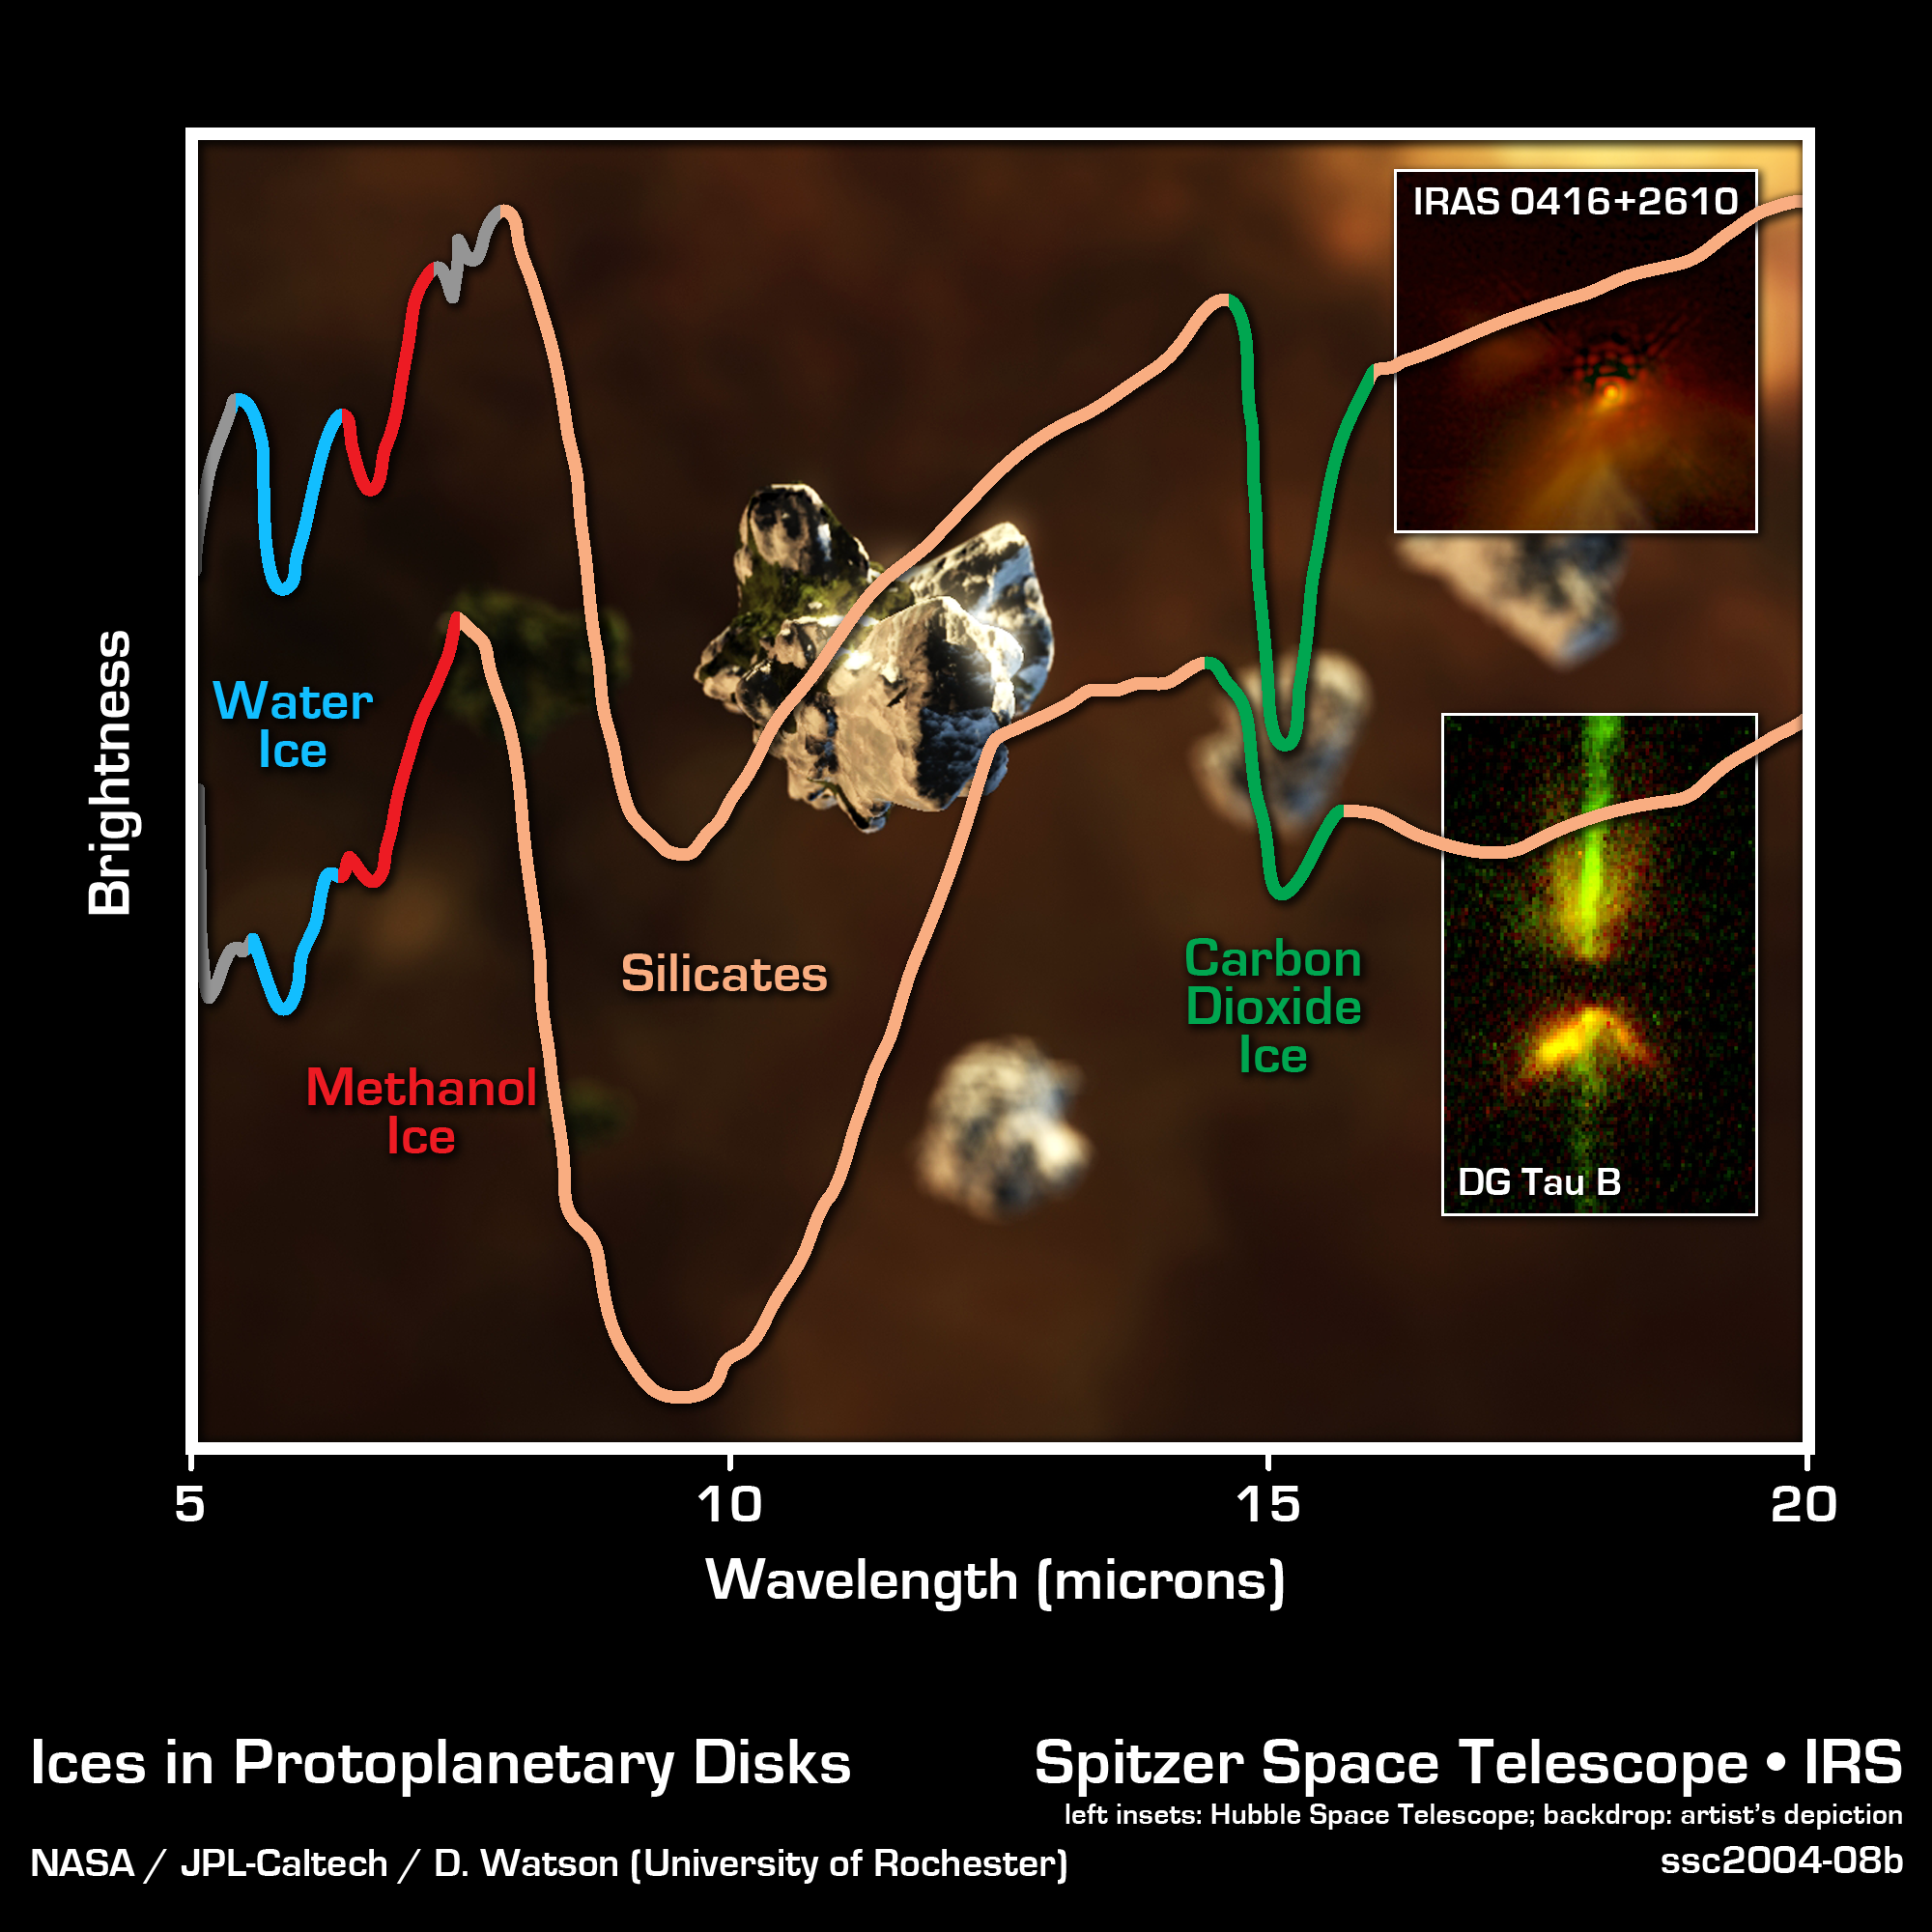

Spitzer Spectra of Protoplanetary Discs

Using sensitive instruments onboard NASA's Spitzer Space Telescope, scientists have seen the first building blocks of planets, and possibly future life, deep within dusty discs around young stars. The image shows spectra, obtained by Spitzer's infrared spectrograph, of two stars that are so young they are still embedded in protoplanetary discs. These thick discs of gas and dust are the leftover material from the formation of the stars themselves. The spectra are graphical representations of a celestial object's unique blend of light. Characteristic patterns, or fingerprints, within the spectra allow astronomers to identify the object's chemical composition.

In both infrared spectra, the presence of important chemicals for the formation of new worlds can be seen clearly. The broad depression in the center of each spectrum signifies the presence of silicates, which are chemically similar to beach sand. In fact, a good match for the chemistry of these crystalline silicates may be the famous green beaches of Hawaii, which get their color from olivine crystals in the sand. The artist's conception in the background depicts a close-up view of tiny olivine crystals, which scientists believe make up at least some of the dust grains, becoming coated with ice deep within the disc. The depth of the silicate absorption feature indicates that the dusty cocoon surrounding the embedded protostar is extremely thick. Other absorption dips are produced by water ice (blue), methanol ice (red), and carbon dioxide ice (green). The fact that water, methanol and carbon dioxide appear in solid form suggests that the material immediately surrounding the protostar is cold.

Credit: NASA/JPL-Caltech/D. Watson (University of Rochester)